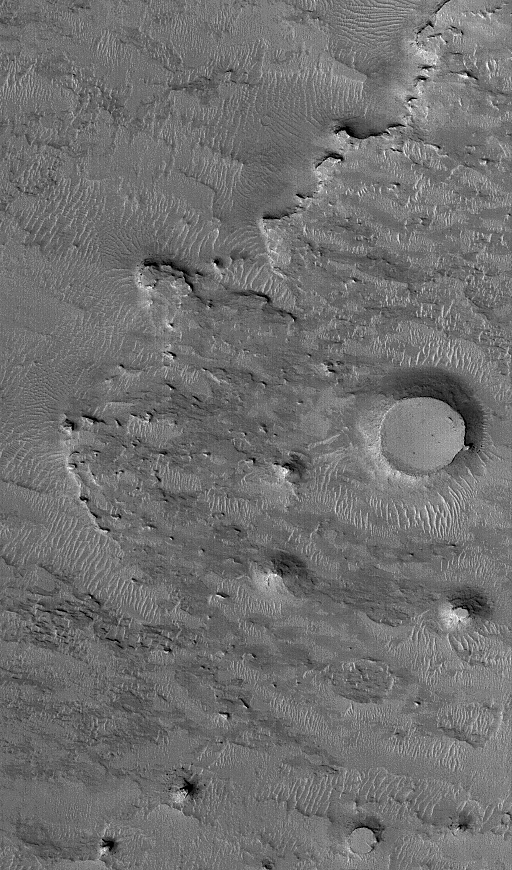

West of Meridiani

7 January 2004
This Mars Global Surveyor (MGS) Mars Orbiter Camera (MOC) image shows an eroded landscape occurring west of Sinus Meridiani, the region in which the Mars Exploration Rover, Opportunity, landed nearly a year ago. The bedrock at this location is buried beneath a mantle of dust, sand, and granules, but remnants of younger layers of bedrock now stand high in the form of buttes in the lower right quarter of the image. The two circular mesas were once meteor impact craters. They were filled, buried, and fossilized within the rock, then later exhumed. This scene is located near 1.5°N, 6.2°W. The picture covers an area about 3 km (1.9 mi) across, and is illuminated by sunlight from the lower left.

Credit: NASA/JPL/Malin Space Science Systems